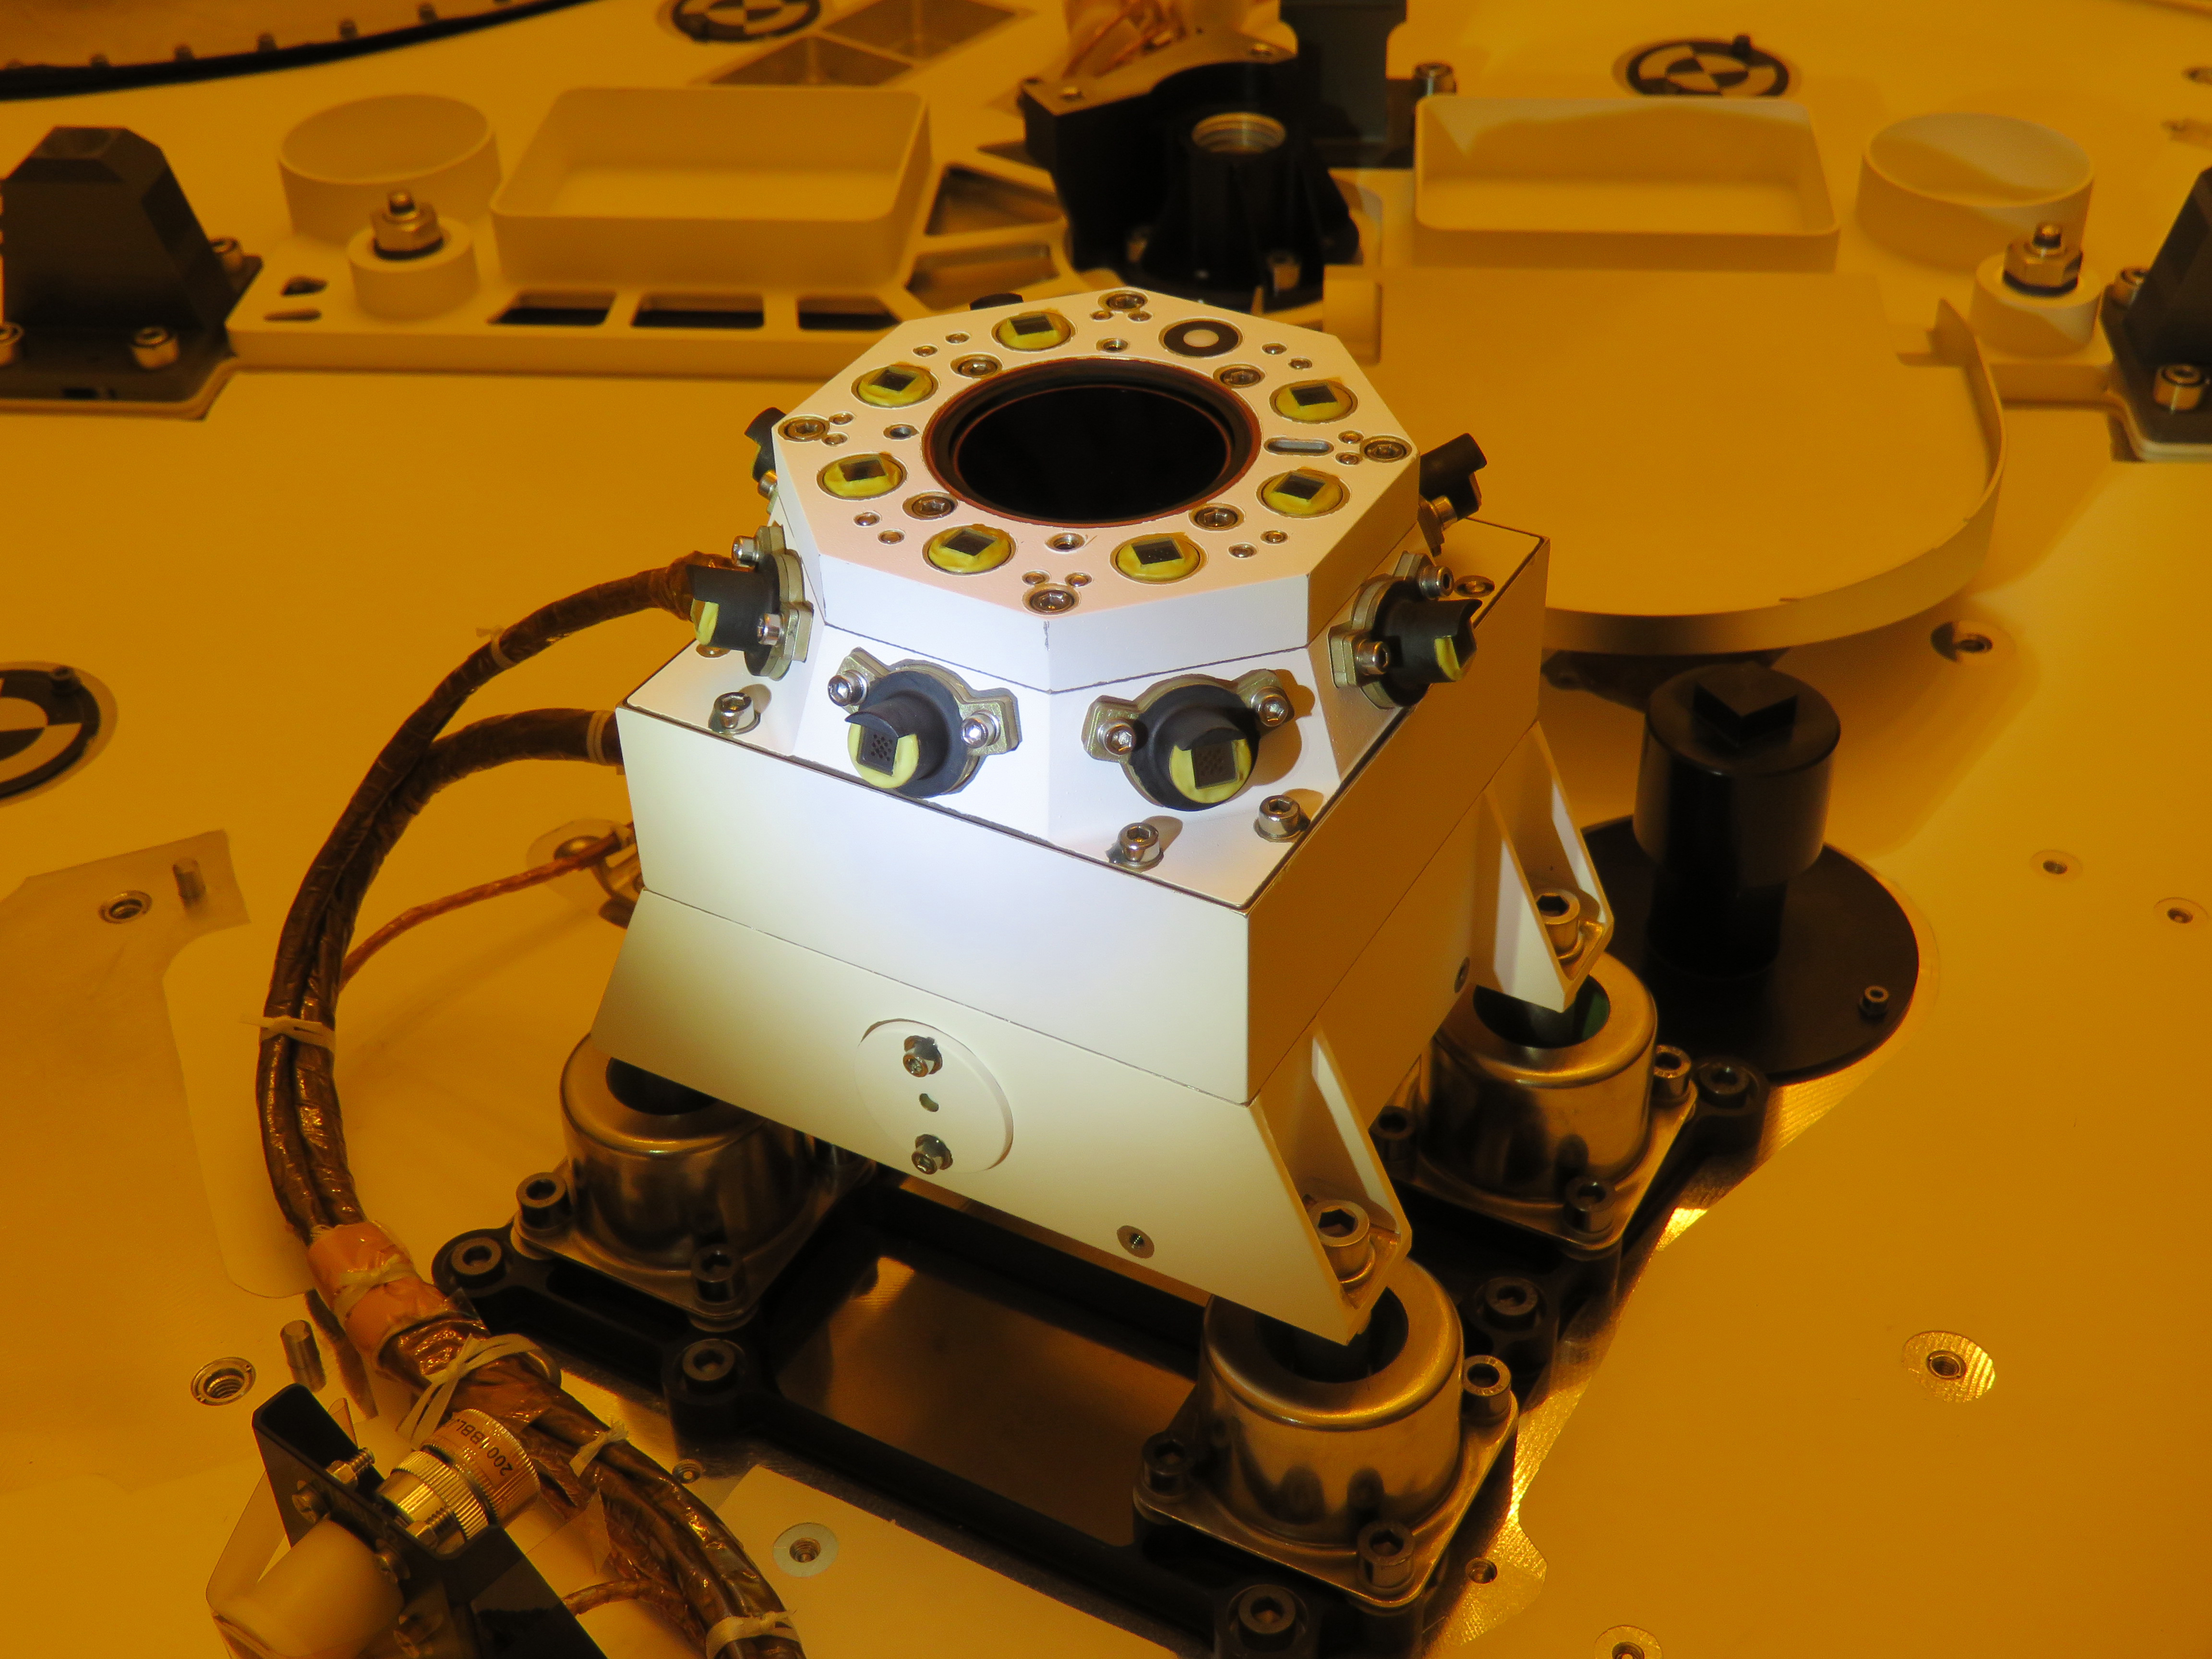

Perseverance Rover’s SkyCam

SkyCam is a sky-facing camera aboard NASA’s Perseverance Mars rover. As part of the Mars Environmental Dynamics Analyzer (MEDA), the rover’s set of weather instruments, SkyCam will take images and video of clouds passing in the Martian sky.

MEDA was provided to NASA by the Centro de Astrobiología (CAB) at the Instituto Nacional de Técnica Aeroespacial in Madrid, Spain.

A key objective for Perseverance’s mission on Mars is astrobiology, including the search for signs of ancient microbial life. The rover will characterize the planet’s geology and past climate, pave the way for human exploration of the Red Planet, and be the first mission to collect and cache Martian rock and regolith (broken rock and dust).

Subsequent missions, currently under consideration by NASA in cooperation with the European Space Agency, would send spacecraft to Mars to collect these cached samples from the surface and return them to Earth for in-depth analysis.

The Mars 2020 mission is part of a larger program that includes missions to the Moon as a way to prepare for human exploration of the Red Planet. Charged with returning astronauts to the Moon by 2024, NASA will establish a sustained human presence on and around the Moon by 2028 through NASA’s Artemis lunar exploration plans.

The Jet Propulsion Laboratory, which is managed for NASA by Caltech in Pasadena, California, built and manages operations of the Perseverance and Curiosity rovers.

Credit: NASA/JPL-Caltech